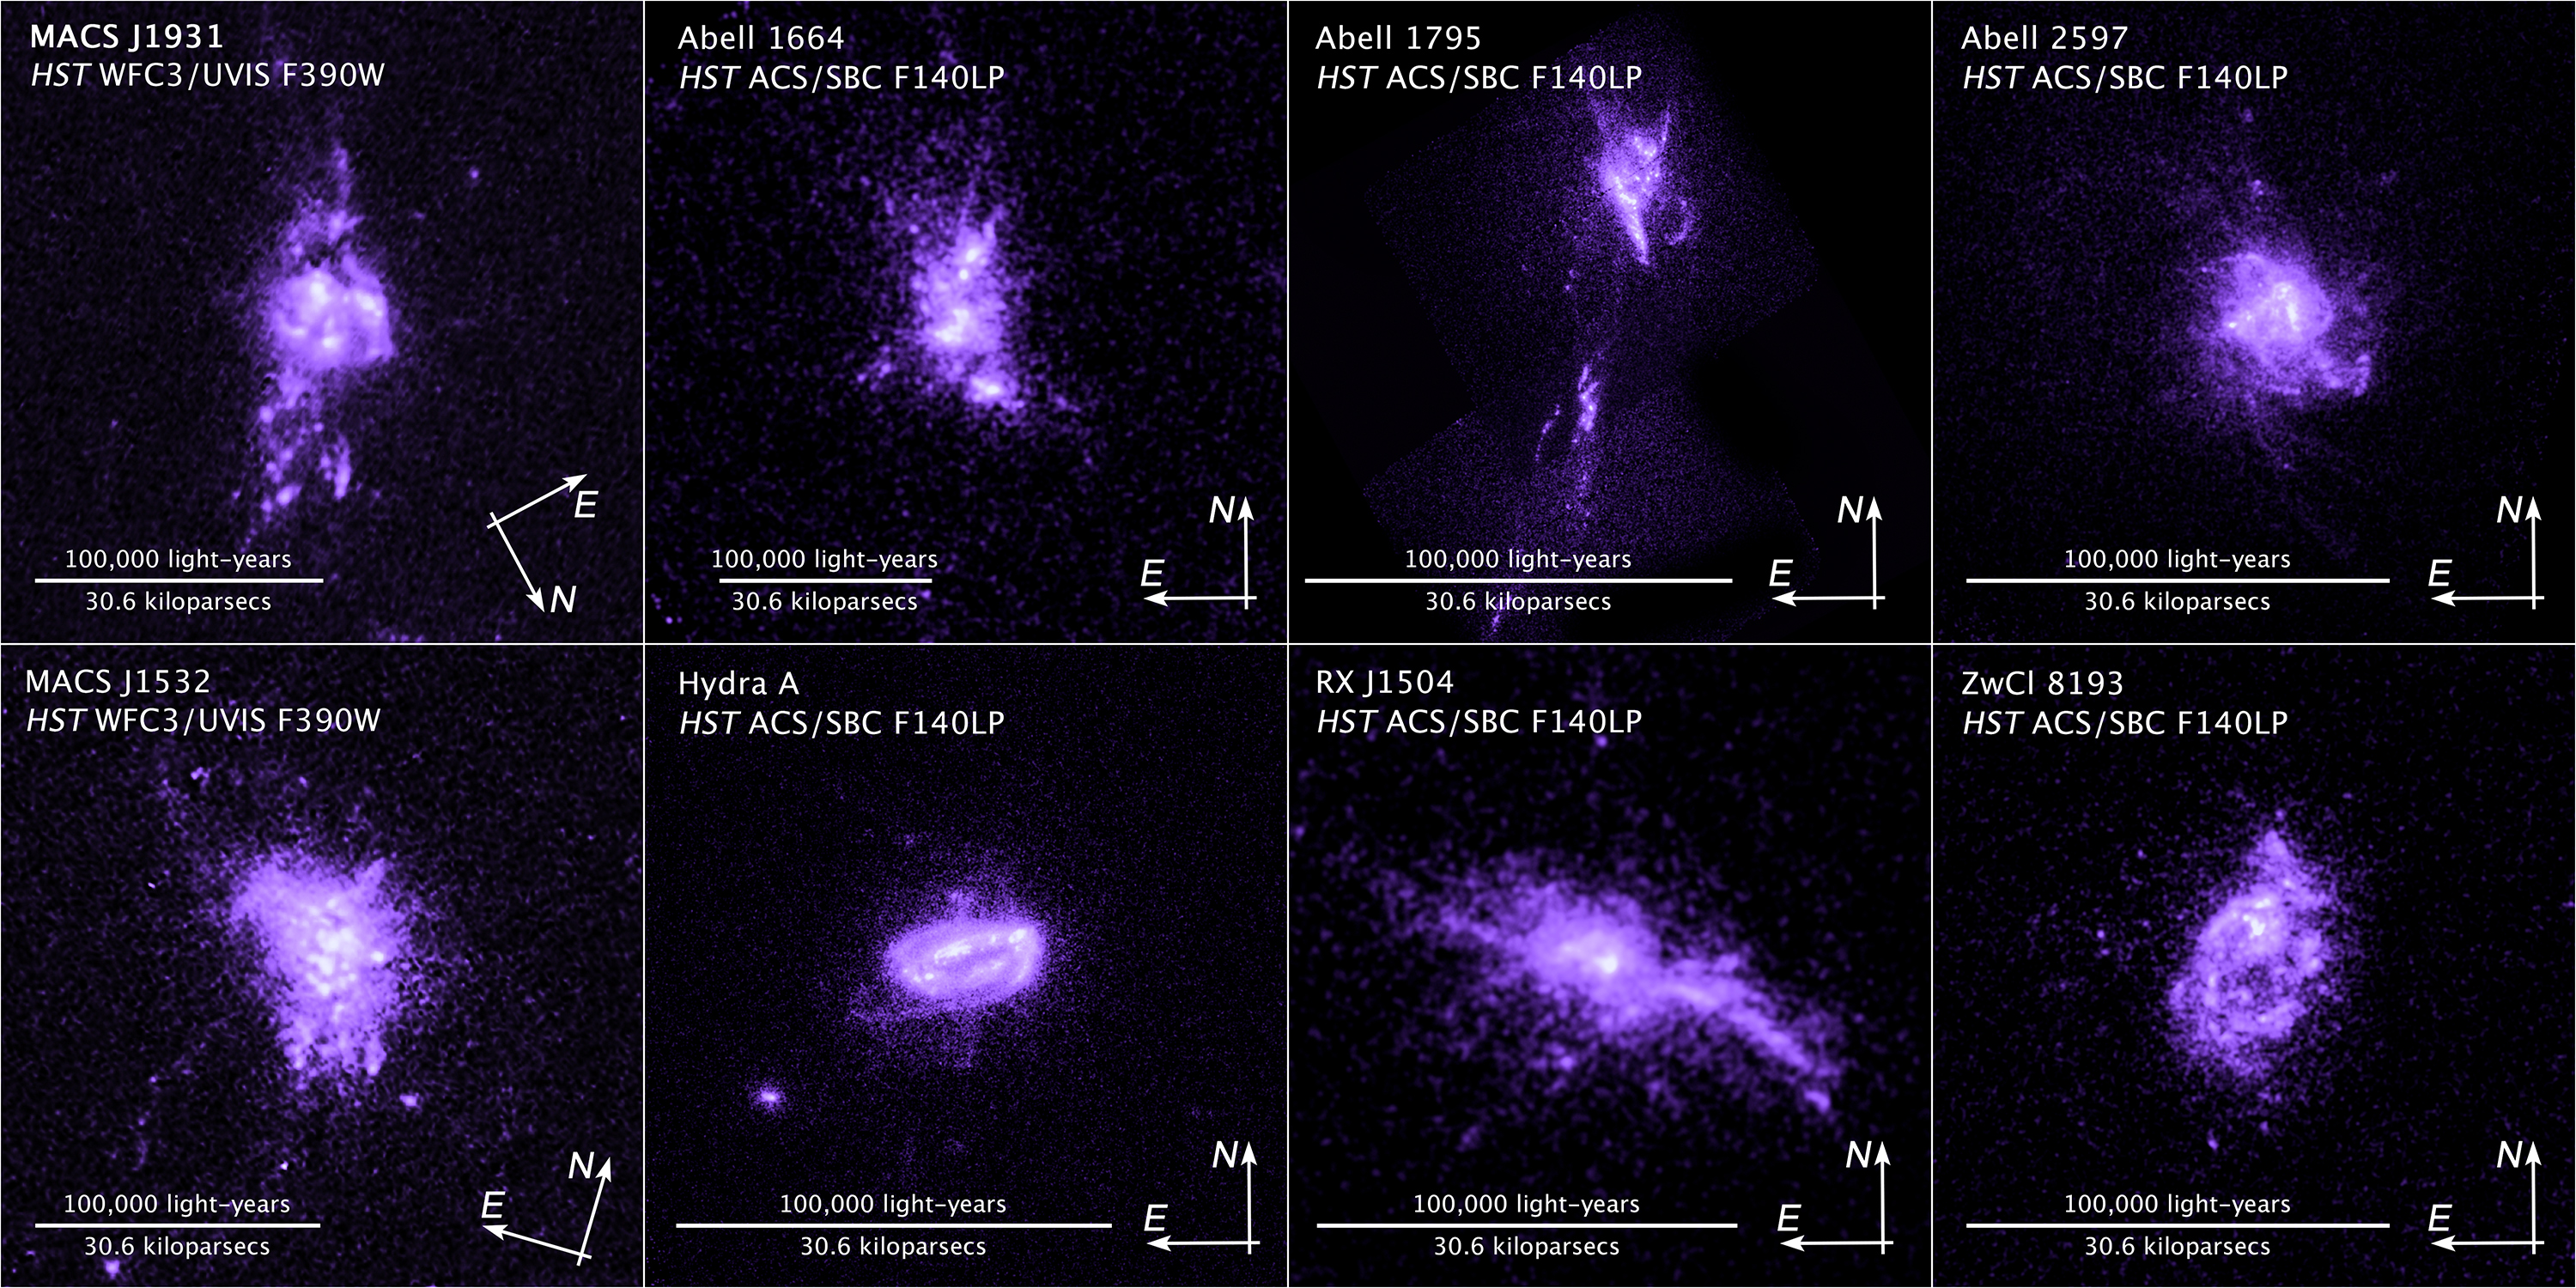

Compass and Scale Image of Cluster Galaxies

Object Name: MACS J1931, MACS J1532, Abell 1664, Abell 1795, Abell 2597, Hydra A, RX J1504, ZwCl 8193
Object Description: Brightest Cluster Galaxies (BCG)
Instrument: HST/WFC3/UVIS and HST/ACS/SBC

Compass and Scale Compass and Scale An astronomical image with a scale that shows how large an object is on the sky, a compass that shows how the object is oriented on the sky, and the filters with which the image was made.

Credit: Image: NASA, ESA, and Z. Levay (STScI); Science: NASA, ESA, M. Donahue (Michigan State University), Y. Li (University of Michigan), G. Tremblay (Yale University), and R. Mittal (Rochester Insitute of Technology, and Max Planck Institute for Gravitational Physics)